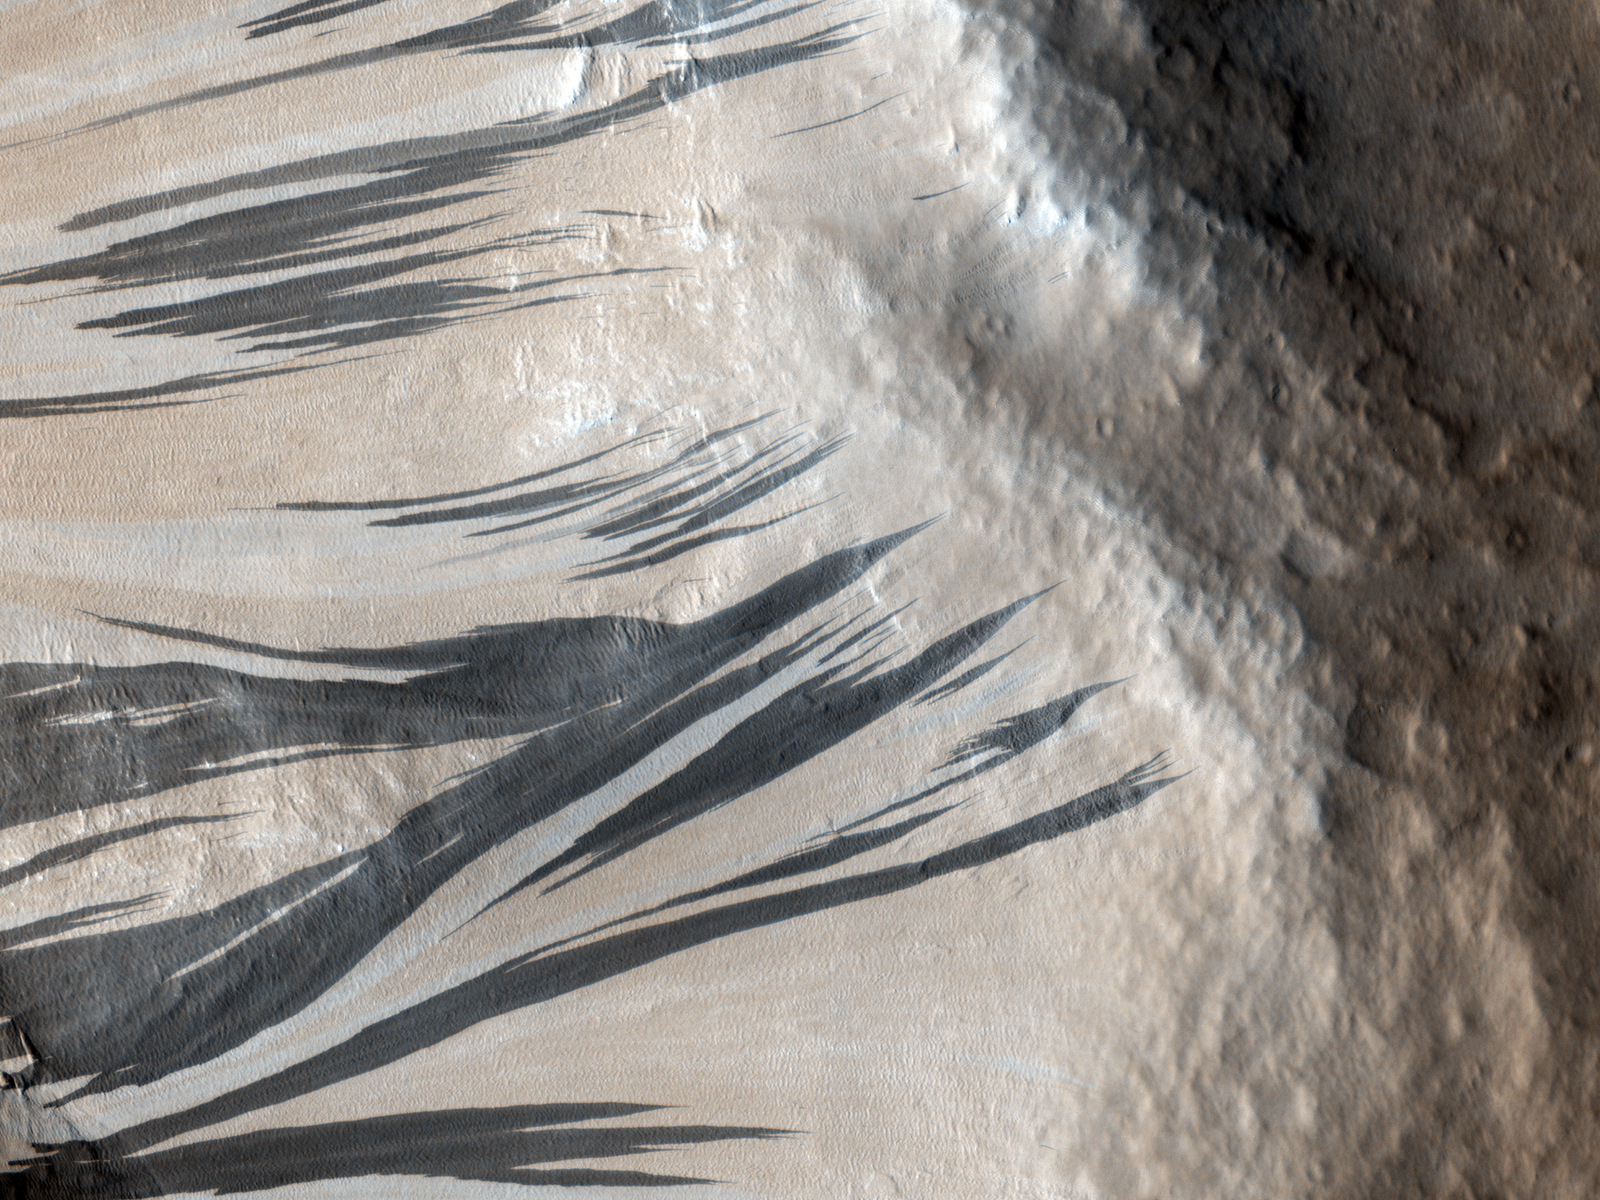

HiRISE Spots Slope Streaks on Mars in Acheron Fossae

These dark streaks, also known as “slope streaks,” in an area of Mars called Acheron Fossae resulted from dust avalanches. The High-Resolution Imaging Science Experiment (HiRISE) camera aboard NASA’s Mars Reconnaissance Orbiter captured them on Dec. 3, 2006.

NASA’s Jet Propulsion Laboratory, a division of Caltech in Pasadena, California, manages MRO for NASA’s Science Mission Directorate in Washington. The University of Arizona, in Tucson, operates HiRISE, which was built by Ball Aerospace & Technologies Corp., in Boulder, Colorado.

Credit: NASA/JPL-Caltech/University of Arizona